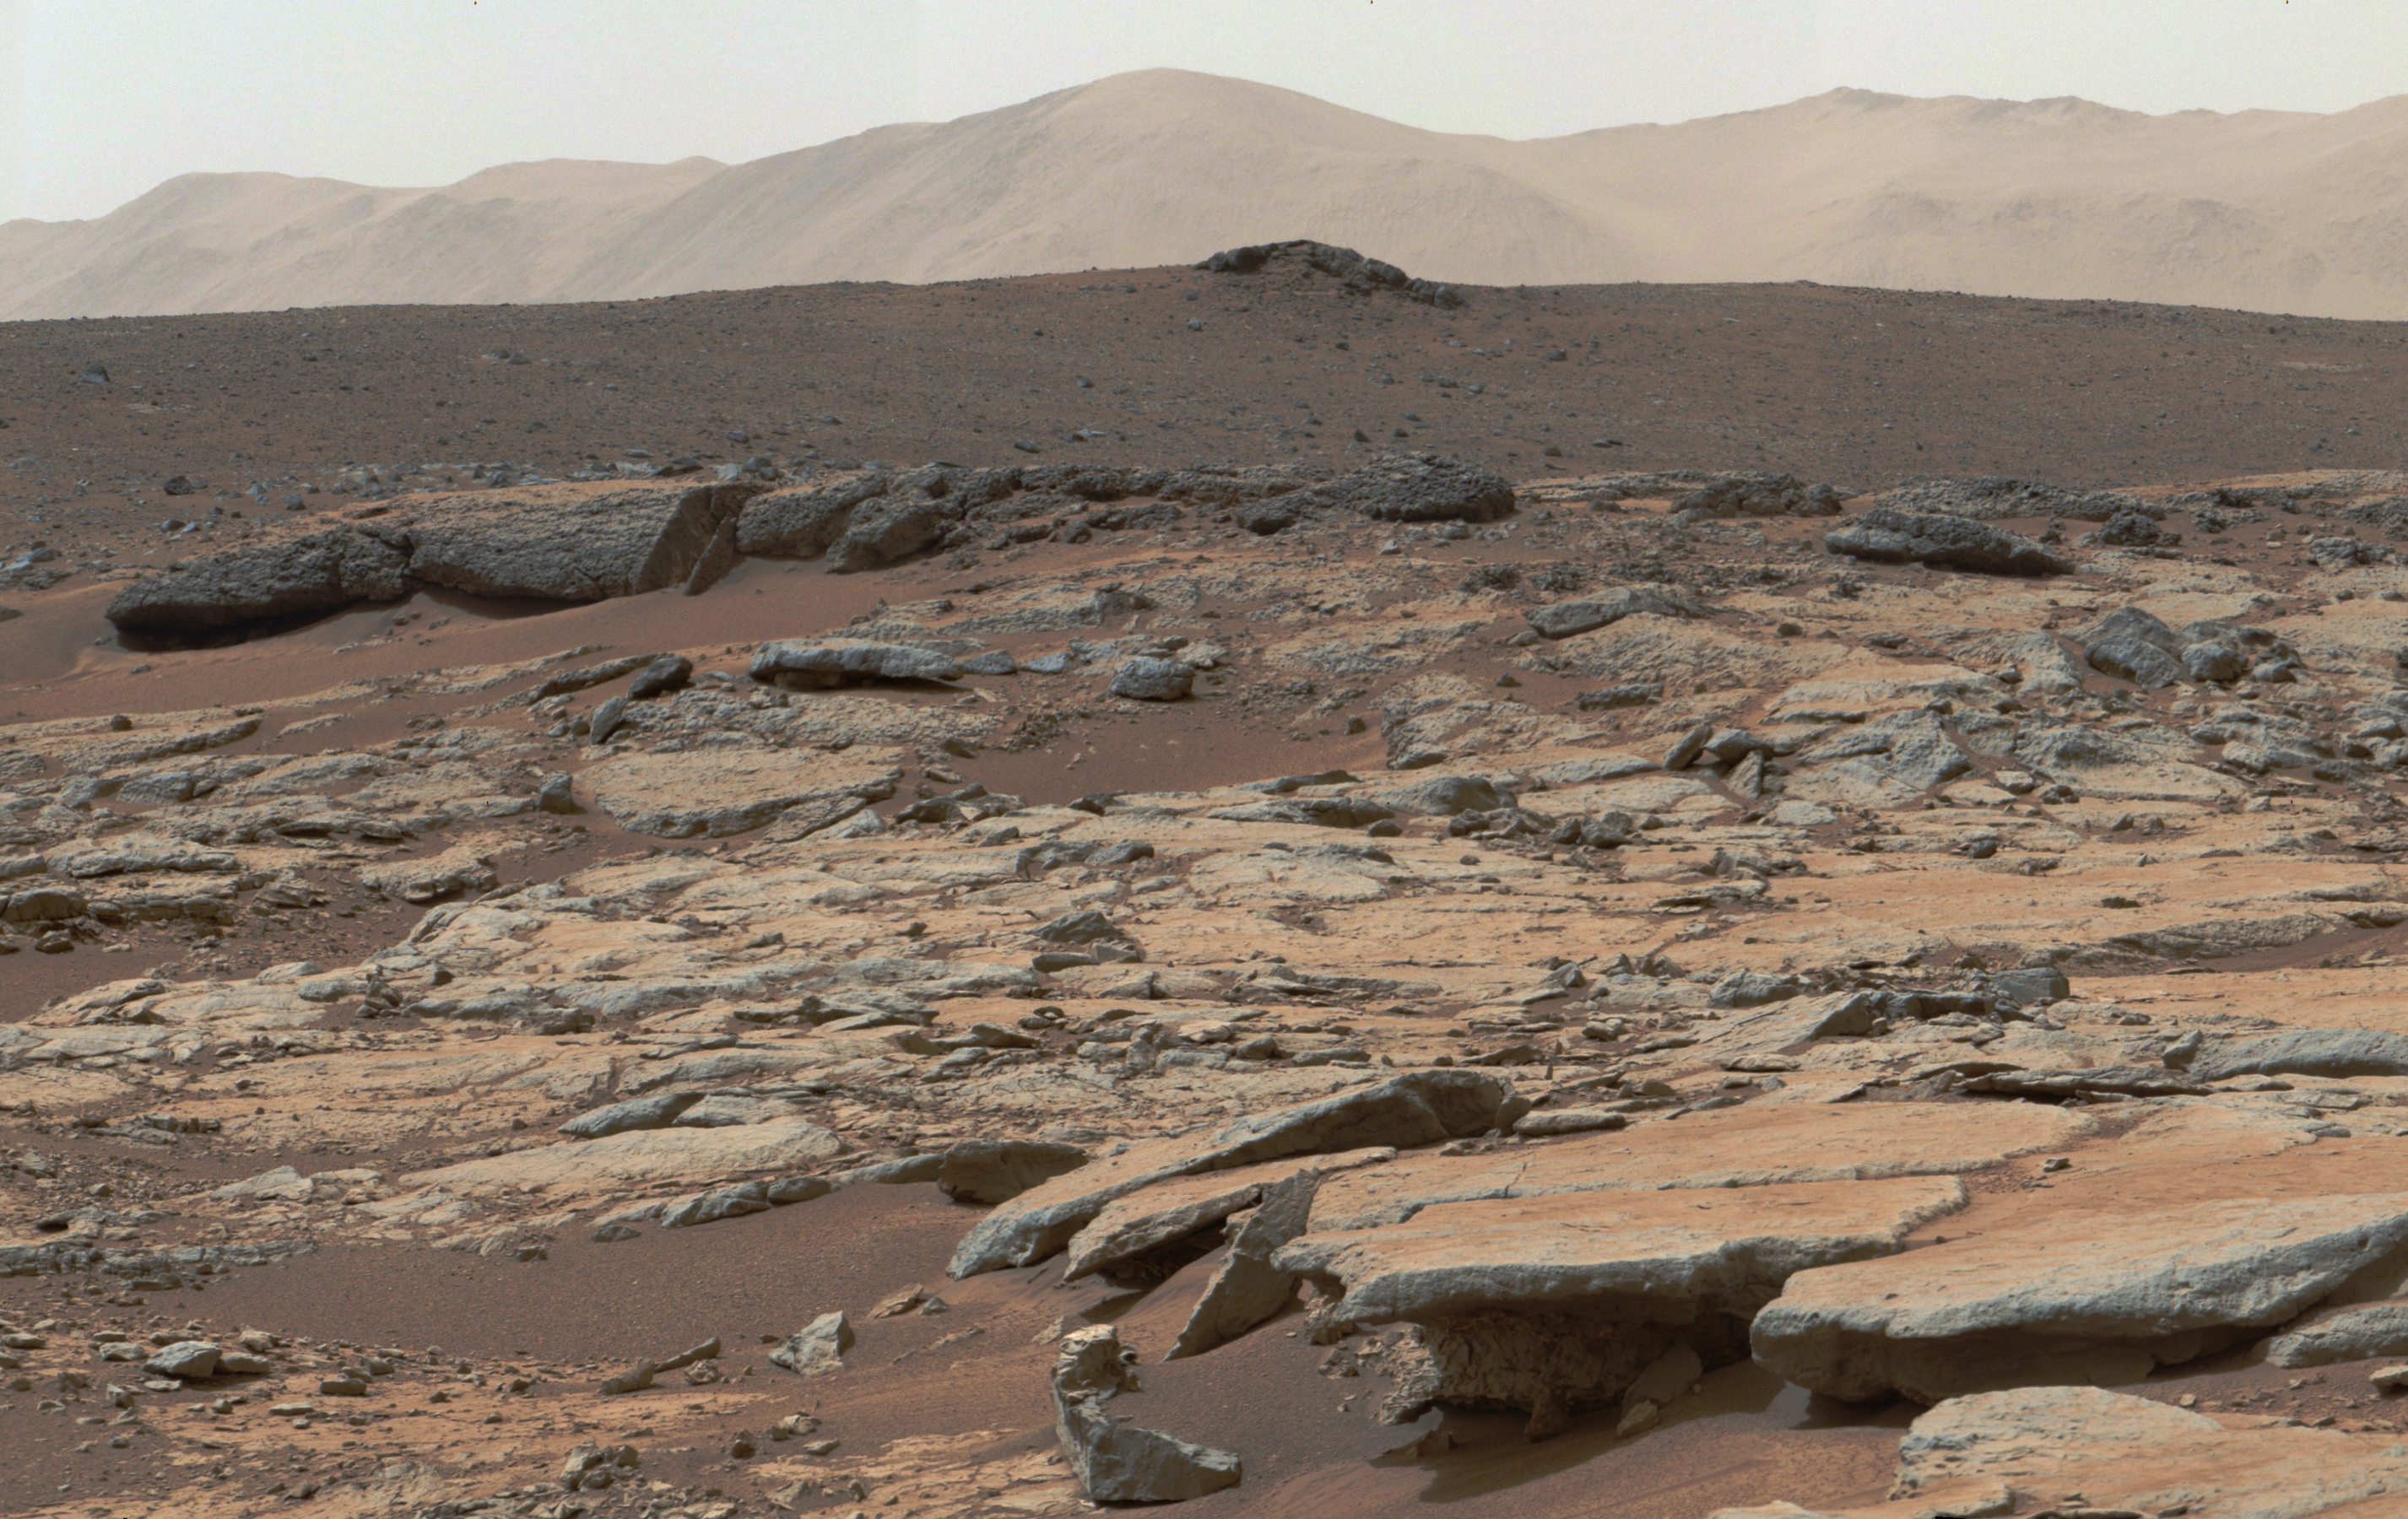

Erosion by Scarp Retreat in Gale Crater

Annotated Version

This mosaic of images from the Mast Camera (Mastcam) instrument on NASA’s Curiosity Mars rover shows a series of sedimentary deposits in the Glenelg area of Gale Crater, from a perspective in Yellowknife Bay looking toward west-northwest.

Curiosity’s science team has estimated that the “Cumberland” rock that the rover drilled for a sample of the Sheepbed mudstone deposit (at lower left in this scene) has been exposed at the surface for only about 80 million years. The estimate is based on amounts of certain gases that accumulate in a rock when it is close enough to the surface to be bombarded by cosmic rays. An explanation for that unexpectedly young exposure age comes from improved understanding of how the layers are eroding to expose underlying layers. The explanation proposes that the mudstone is being exposed by abrasion by windblown sand, indicated by arrows. The role for wind is strongly suggested by the undercutting of the Sheepbed layer below the Gillespie Lake sandstone.

The pattern here suggests that the Yellowknife Bay outcrop is being exposed by wind-driven scarp retreat — the sideways erosion of a vertical face.

Mastcam took the images for this mosaic during the 188th Martian day, or sol, of Curiosity’s work on Mars (Feb. 14, 2013). The 100-centimeter scale bars are about 39 inches long. A rock ledge about 8 inches (20 centimeters) high at the bottom of the scene — where the Gillespie Lake layer meets the Sheepbed layer — is about 50 feet (about 15 meters) from the rover’s location when the images were taken. The midfield escarpment called “Point Lake” is about 118 feet (36 meters) from the rover’s location. The outcrop on the near horizon, marked with a white X, is about 43 feet (13 meters) higher in elevation than the Sheepbed-Gillespie contact and at a distance of about 780 feet (240 meters).

The image has been white-balanced to show what the rocks would look like if ther were on Earth.

Malin Space Science Systems, San Diego, built and operates Mastcam. NASA’s Jet Propulsion Laboratory manages the Mars Science Laboratory mission and the mission’s Curiosity rover for NASA’s Science Mission Directorate in Washington. The rover was designed, developed and assembled at JPL, a division of the California Institute of Technology in Pasadena.

Credit: NASA/JPL-Caltech/MSSS